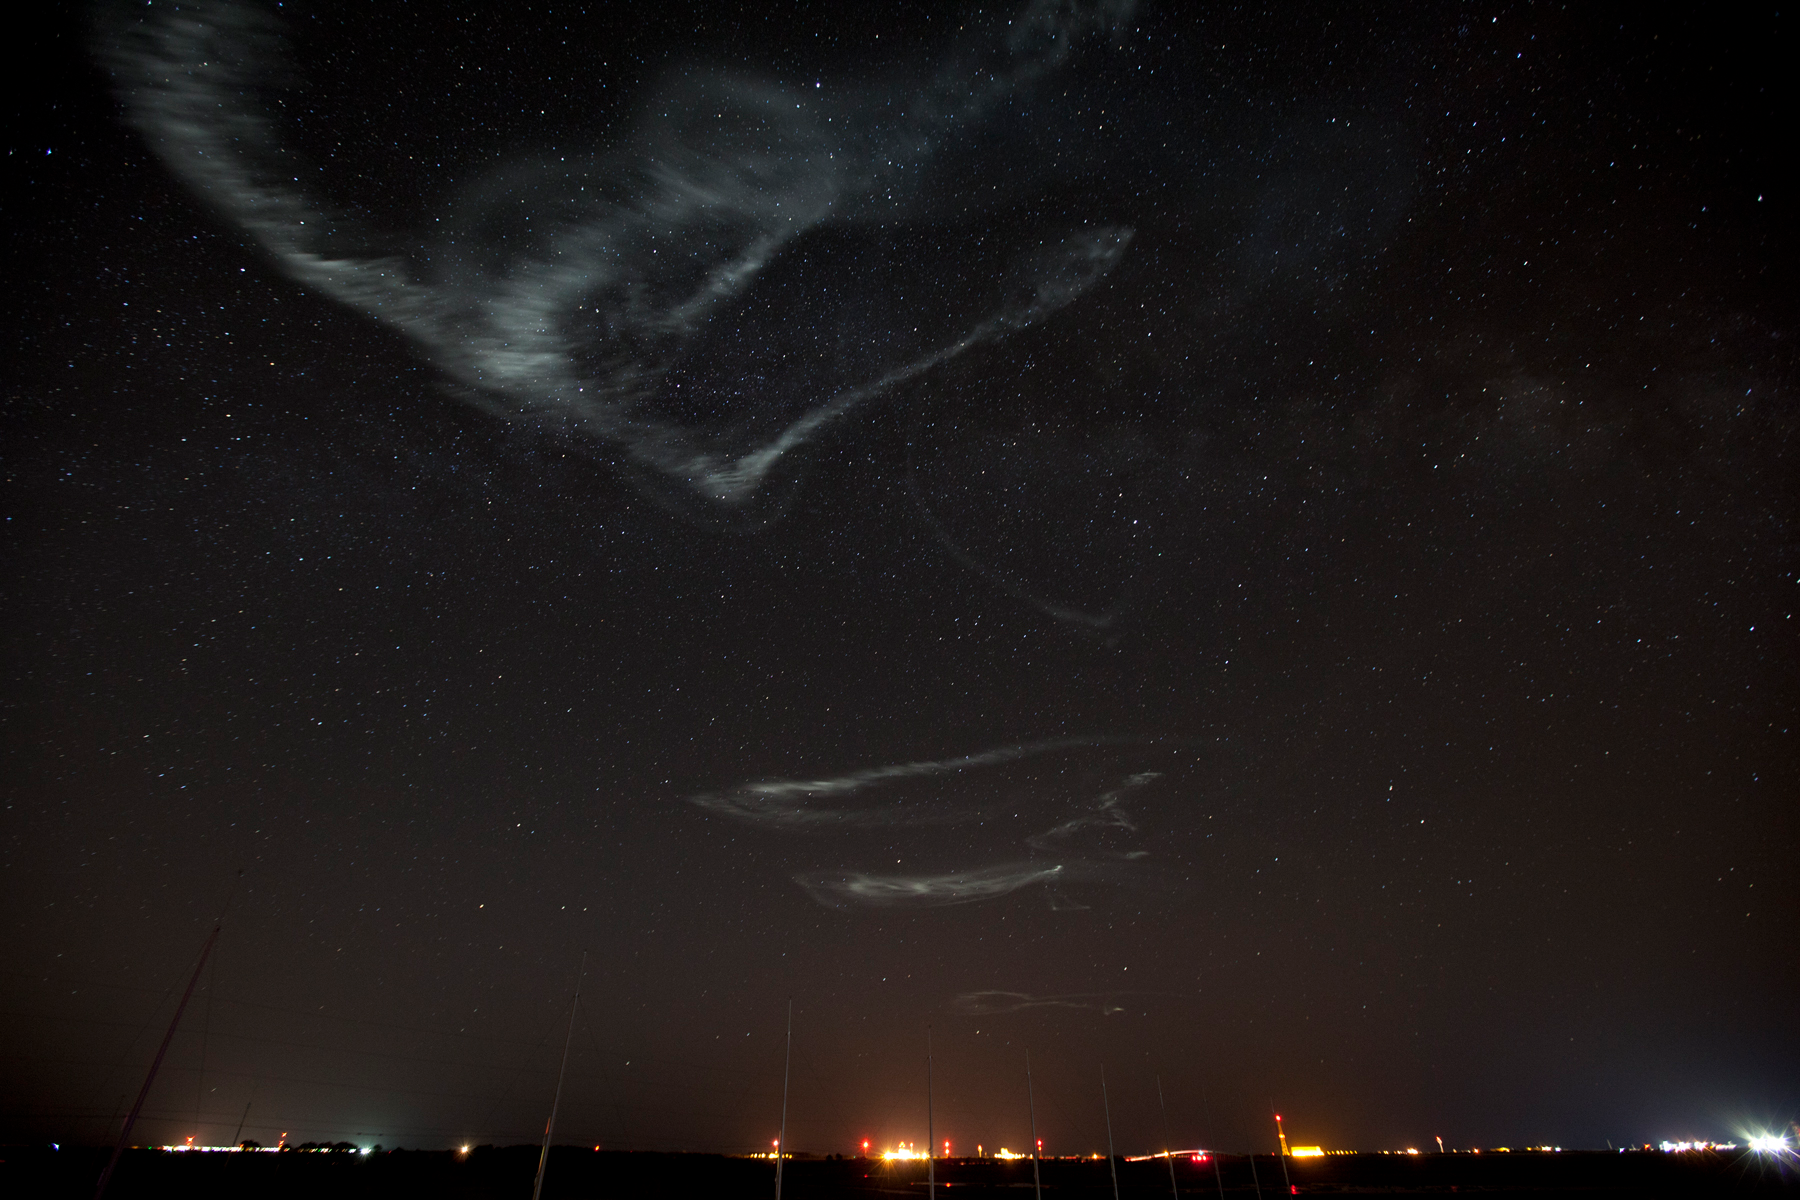

NASA Launches Five Rockets in Five Minutes

NASA image captured March 27, 2012 NASA successfully launched five suborbital sounding rockets this morning from its Wallops Flight Facility in Virginia as part of a study of the upper level jet stream. The first rocket was launched at 4:58 a.m. EDT and each subsequent rocket was launched 80 seconds apart. Each rocket released a chemical tracer that created milky, white clouds at the edge of space. Tracking the way the clouds move can help scientists understand the movement of the winds some 65 miles up in the sky, which in turn will help create better models of the electromagnetic regions of space that can damage man-made satellites and disrupt communications systems. The launches and clouds were reported to be seen from as far south as Wilmington, N.C.; west to Charlestown, W. Va.; and north to Buffalo, N.Y.

Credit: NASA/Wallops